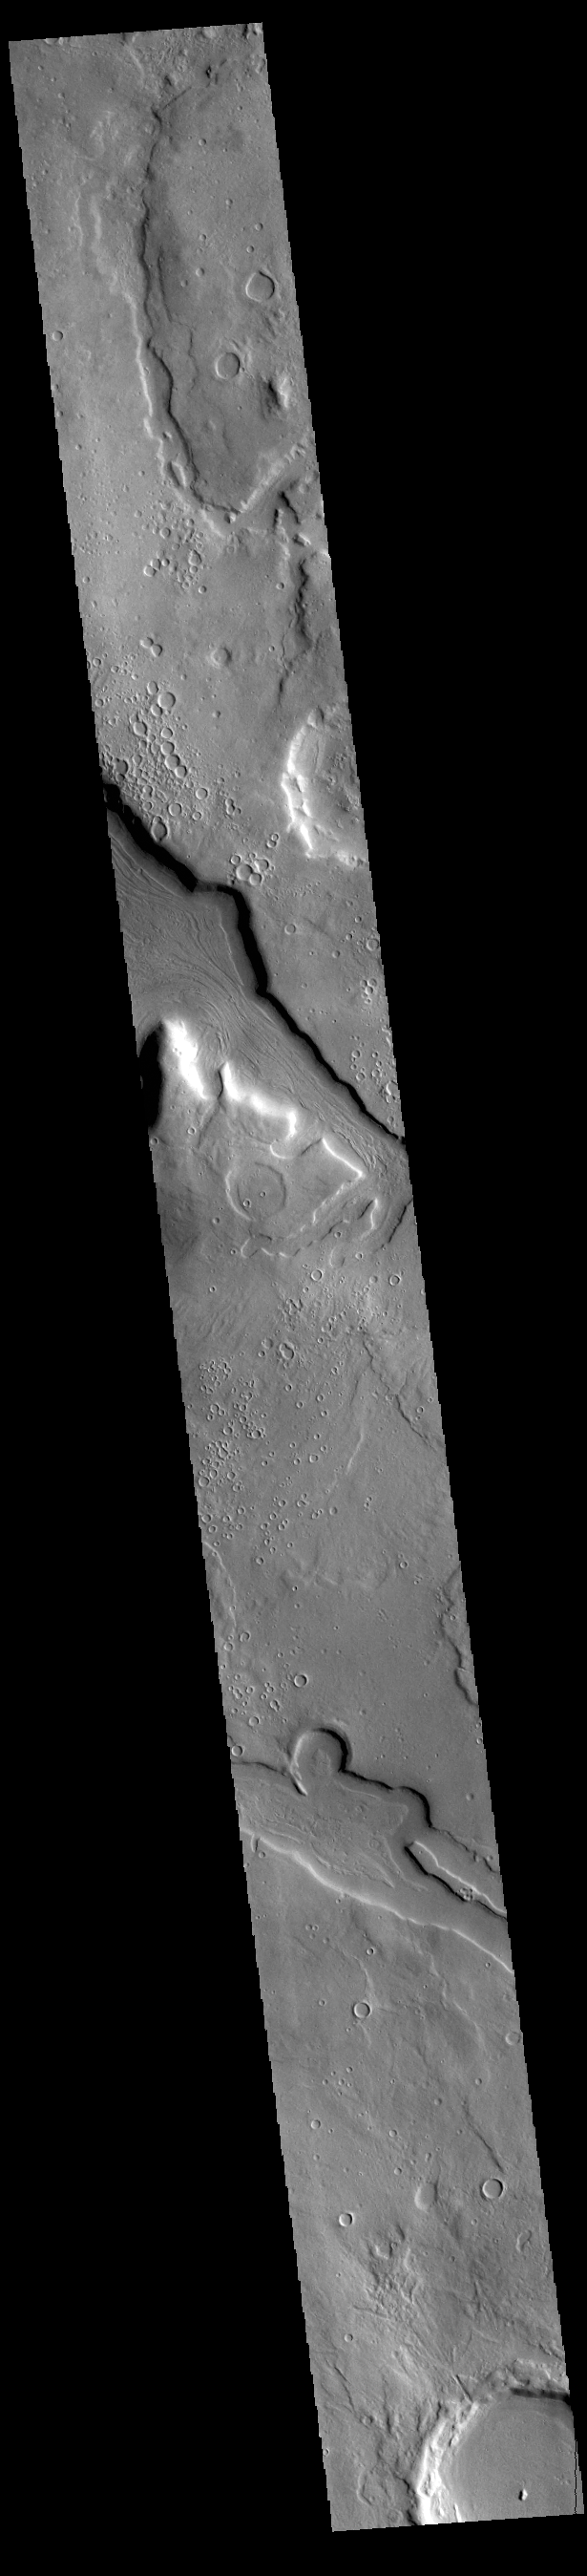

Arabia Terra Channels

Today’s VIS image shows several unnamed channels located in northern Arabia Terra.

Credit: NASA/JPL-Caltech/ASU